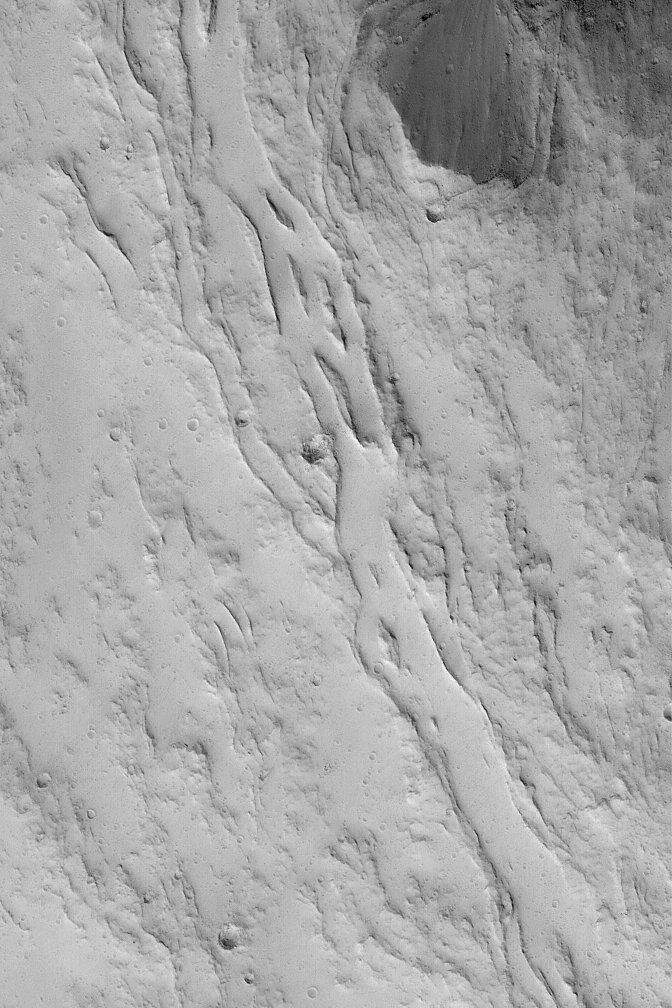

Olympian Lava Channels

29 February 2004
Flowing lava can make leveed channels–that is, channels with raised-rimmed walls. This Mars Global Surveyor (MGS) Mars Orbiter Camera (MOC) image shows an example from the lower north flank of the giant volcano, Olympus Mons. The channels today are filled with a blanket of dust. The image is located near 23.0°N, 135.9°W. Sunlight illuminates the scene from the lower left; the picture covers an area 3 km (1.9 mi) wide.

Credit: NASA/JPL/Malin Space Science Systems